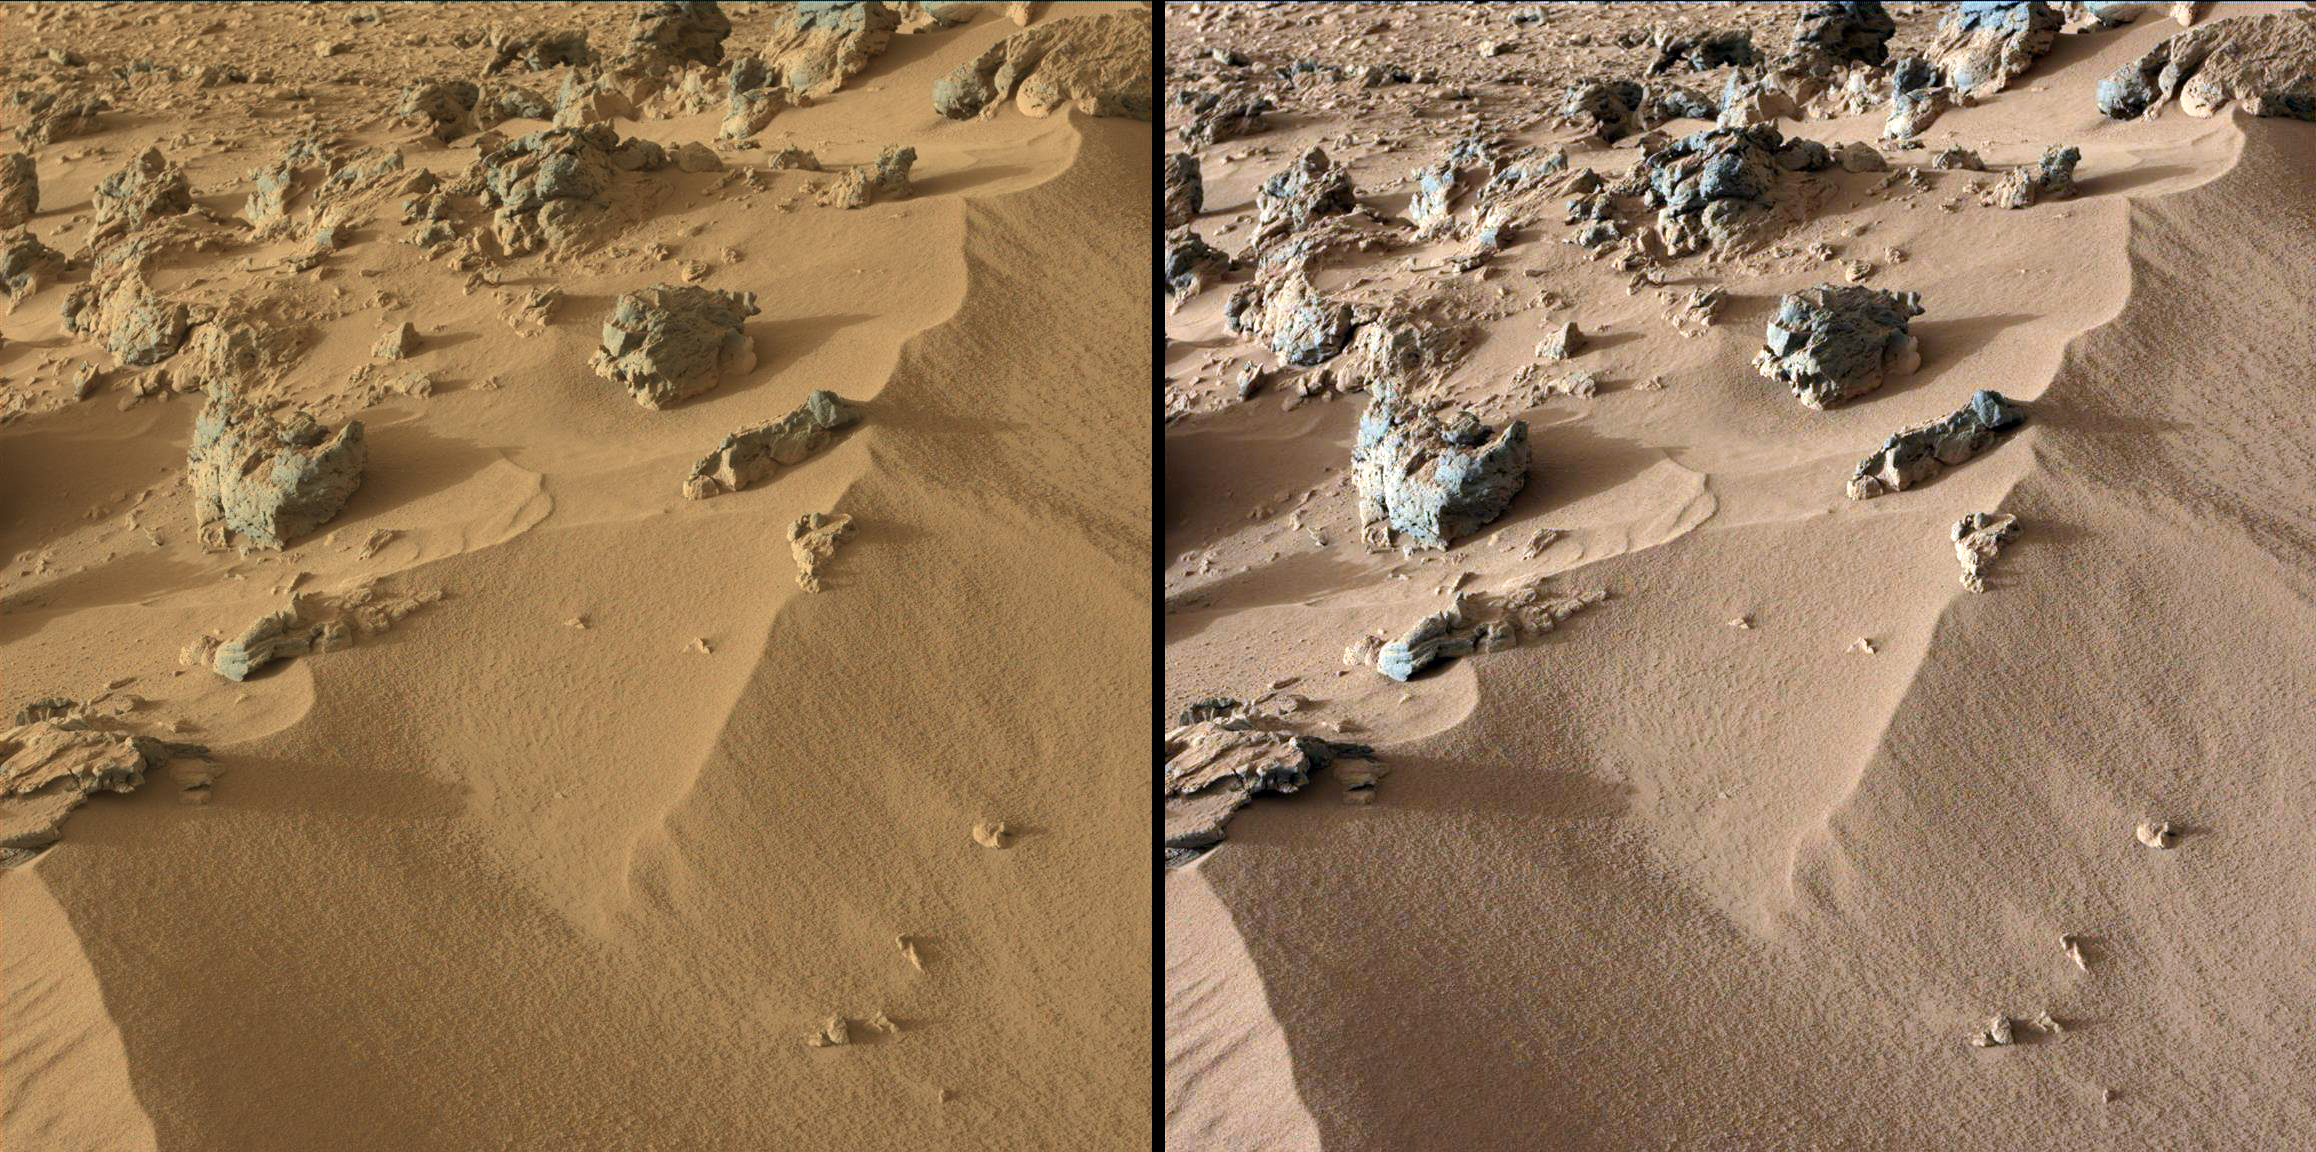

Wind-Blown Martian Sand

This pair of images from the Mast Camera on NASA’s Curiosity rover shows the upper portion of a wind-blown deposit dubbed “Rocknest.” The rover team recently commanded Curiosity to take a scoop of soil from a region located out of frame, below this view. The soil was then analyzed with the Chemistry and Mineralogy instrument, or CheMin.

The colors in the image at left are unmodified, showing the scene as it would appear on Mars, which has a dusty red-colored atmosphere. The image at right has been white-balanced to show what the same area would look like under the lighting conditions on Earth.

The rounded rock located at the upper center portion of the images is about 8 inches (0.2 meters) across.

JPL manages the Mars Science Laboratory/Curiosity for NASA’s Science Mission Directorate in Washington. The rover was designed, developed and assembled at JPL, a division of the California Institute of Technology in Pasadena.

Credit: NASA/JPL-Caltech/MSSS